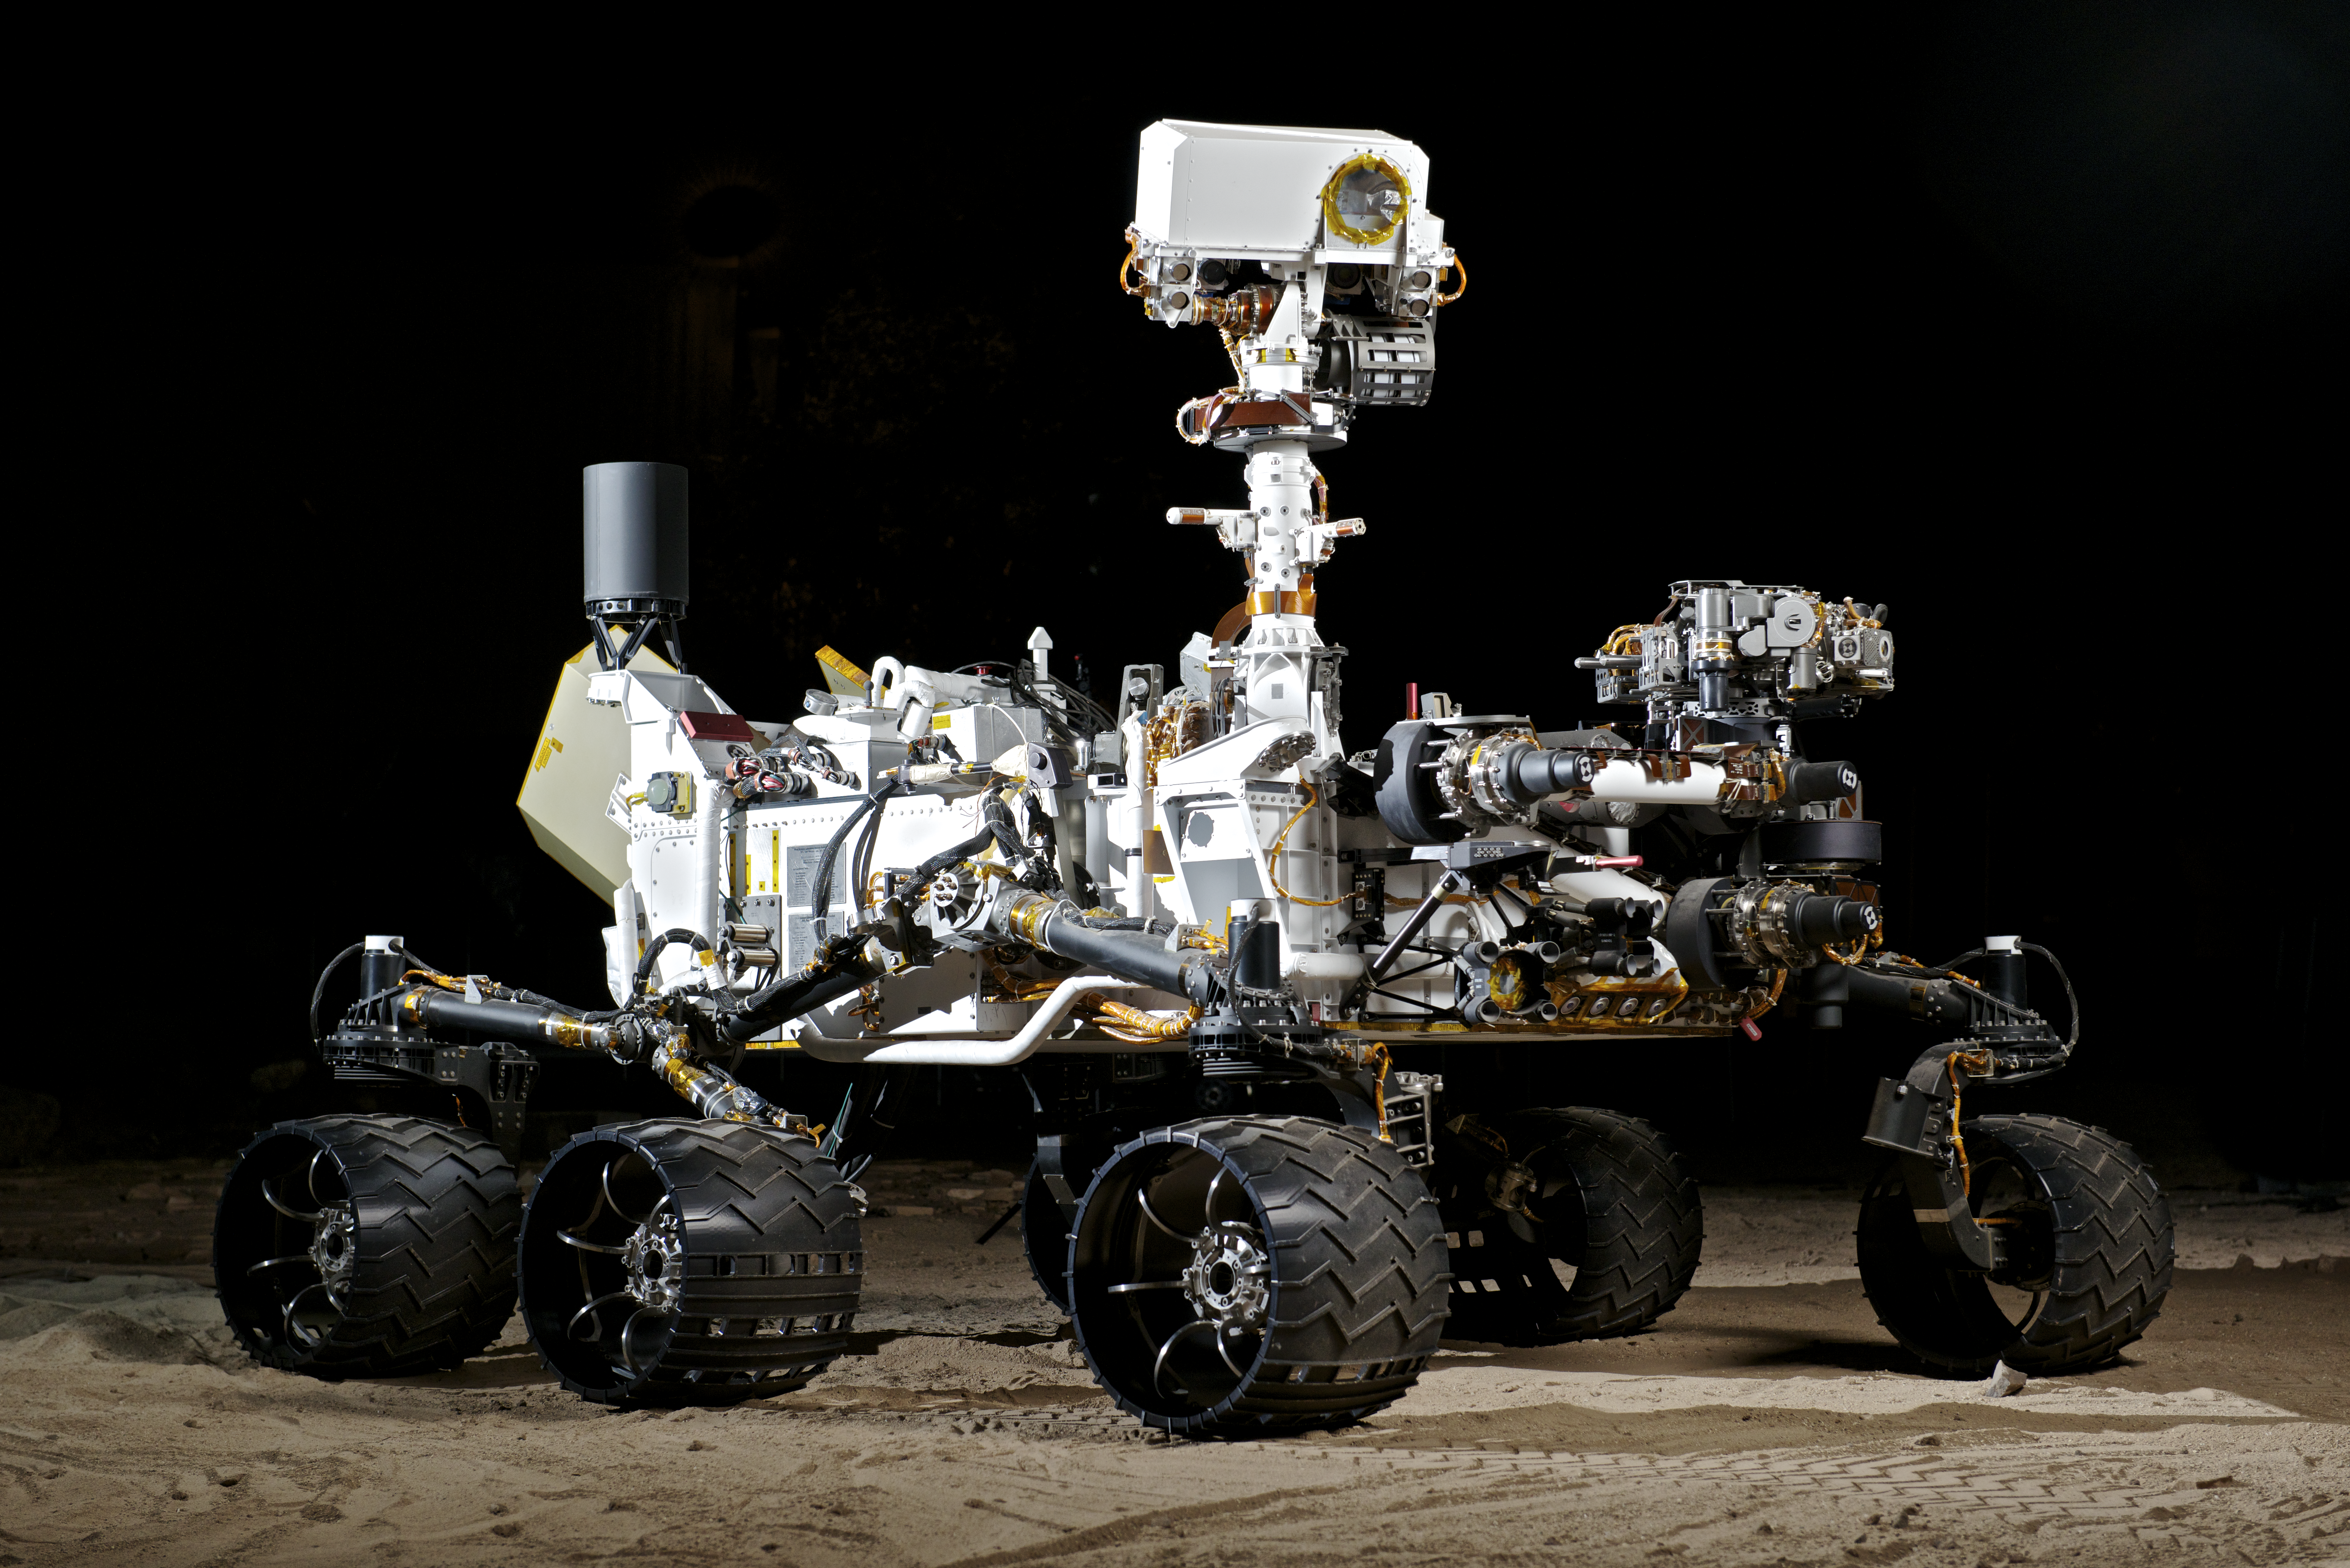

NASA’s Vehicle System Test Bed (VSTB) Rover

This photograph shows the Vehicle System Test Bed (VSTB) rover, a nearly identical copy to the Curiosity rover on Mars. The VSTB is used for Earth based testing and is shown during night time mobility testing in the Marsyard. Photo by Dan Goods and David Delgado.

Credit: NASA/JPL-Caltech